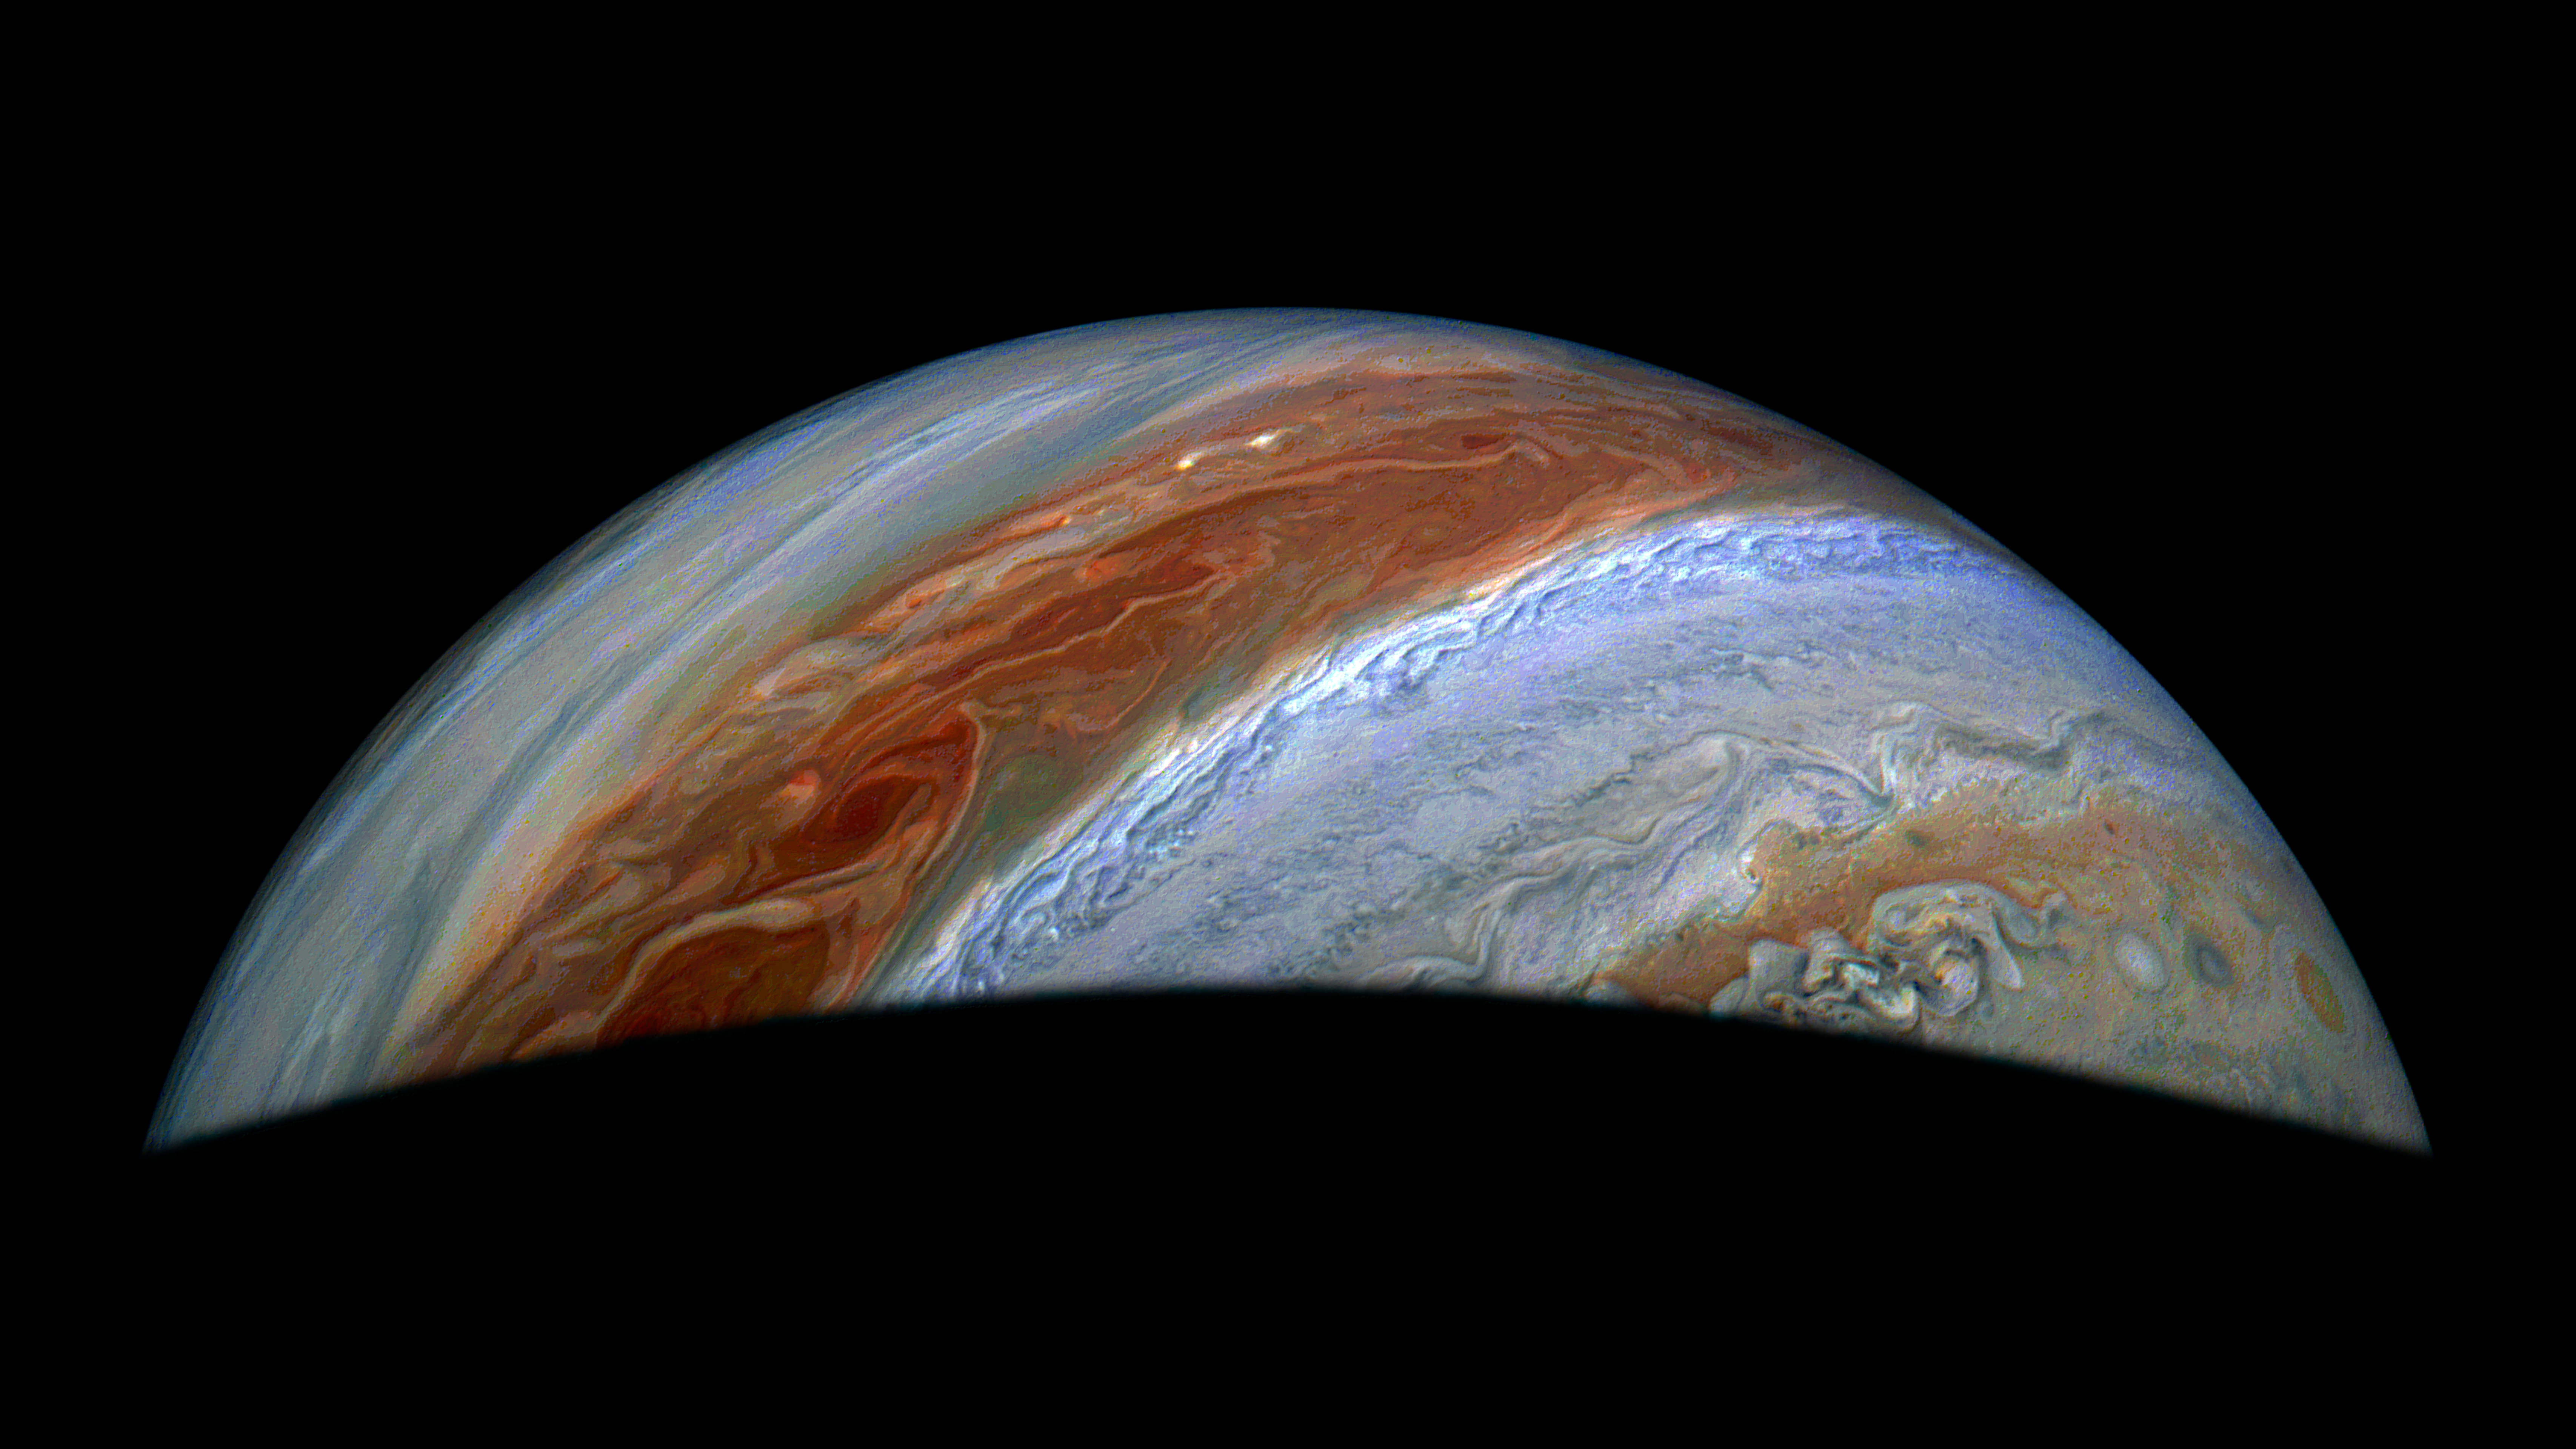

Juno Sees Turbulence in Jupiter’s Atmosphere

JunoCam, the visible light imager aboard NASA’s Juno, captured this view of Jupiter’s northern high latitudes during the spacecraft’s 69th flyby of the giant planet on Jan. 28, 2025. Jupiter’s belts and zones stand out in this enhanced color rendition, along with the turbulence along their edges caused by winds going in different directions.

The original JunoCam image used to produce this view was taken from an altitude of about 36,000 miles (58,000 kilometers) above Jupiter’s cloud tops. Citizen scientist Jackie Branc processed the image.

Credit: Image data: NASA/JPL-Caltech/SwRI/MSSS, Image processing: Jackie Branc (CC BY)